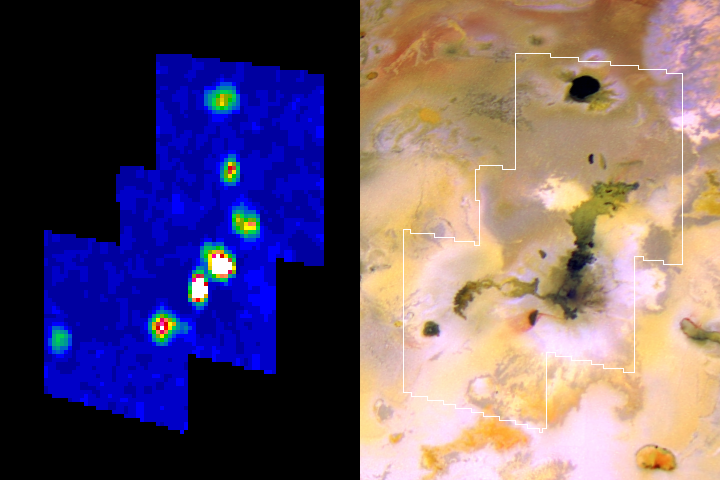

Amirani Lava Flow on Io

The Amirani lava flow on Jupiter’s moon Io appears to be made up of many individual flows; the newest flows are the brightest spots in this infrared image from NASA’s Galileo spacecraft.

The thermal map from Galileo’s near-infrared mapping spectrometer instrument is presented on the left, beside a reference picture of the same area from Galileo’s camera. The infrared image uses false color to indicate intensity of glowing at a wavelength of 5 microns. White, reds and yellows indicate hotter regions; blues are cold. North is to the top.

Amirani is the largest active lava flow known in the solar system. Galileo has previously observed many changes in its flows. In this infrared image, Amirani includes the two brightest spots and two others closest to that pair. The image also shows three other active volcanoes on Io: Maui (lower left, corresponding to a dark, roughly circular area in the reference image), Dusurra (top, corresponding to the dark, roughly circular area at the top of the reference image) and an unnamed hot spot that appears as an elongated small feature in the reference image between Dussura and the Amirani flow.

Of Amirani’s four bright areas, the one on the lower left corresponds to what is thought to be the flow’s vent: a dark elongated crater surrounded by red materials. Red deposits are indicative of recent plume activity on Io. The other three bright areas along the flow correspond to where hot lavas are breaking out.

Notice that the dark flow going from the main flow to the left is not seen in the infrared image. This indicates that this flow has cooled and is no longer active. NASA’s Voyager spacecraft detected a plume more than 20 years ago from a location near the end of this now-inactive flow. The plume was probably created by interaction of the hot flow with sulfur-dioxide frost, in the same way as Io’s Prometheus plume. Once the flow cooled, the plume shut off.

This infrared image was taken on Aug. 6, 2001. It has a resolution of about 9 kilometers (6 miles) per picture element.

The Jet Propulsion Laboratory, a division of the California Institute of Technology in Pasadena, manages the Galileo mission for NASA’s Office of Space Science, Washington, D.C.

Credit: NASA/JPL/University of Arizona